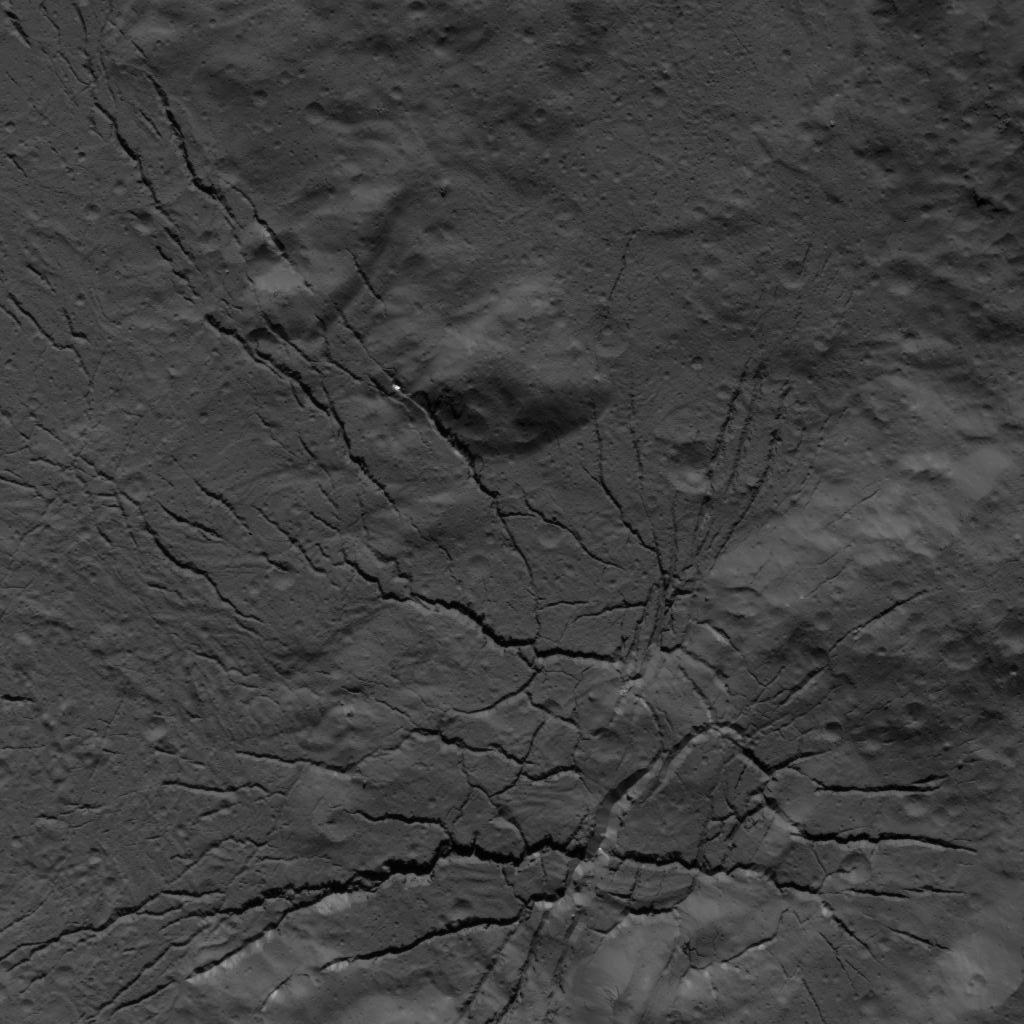

Fracture Network on the Floor of Occator Crater

This image was obtained by NASA’s Dawn spacecraft on July 26, 2018 from an altitude of about 94 miles (152 kilometers).

The center of this picture is located at about 16.9 degrees north latitude and 237.5 degrees east longitude.

Dawn’s mission is managed by JPL for NASA’s Science Mission Directorate in Washington. Dawn is a project of the directorates Discovery Program, managed by NASA’s Marshall Space Flight Center in Huntsville, Alabama. JPL is responsible for overall Dawn mission science. Orbital ATK Inc., in Dulles, Virginia, designed and built the spacecraft. The German Aerospace Center, Max Planck Institute for Solar System Research, Italian Space Agency and Italian National Astrophysical Institute are international partners on the mission team.

Credit: NASA/JPL-Caltech/UCLA/MPS/DLR/IDA